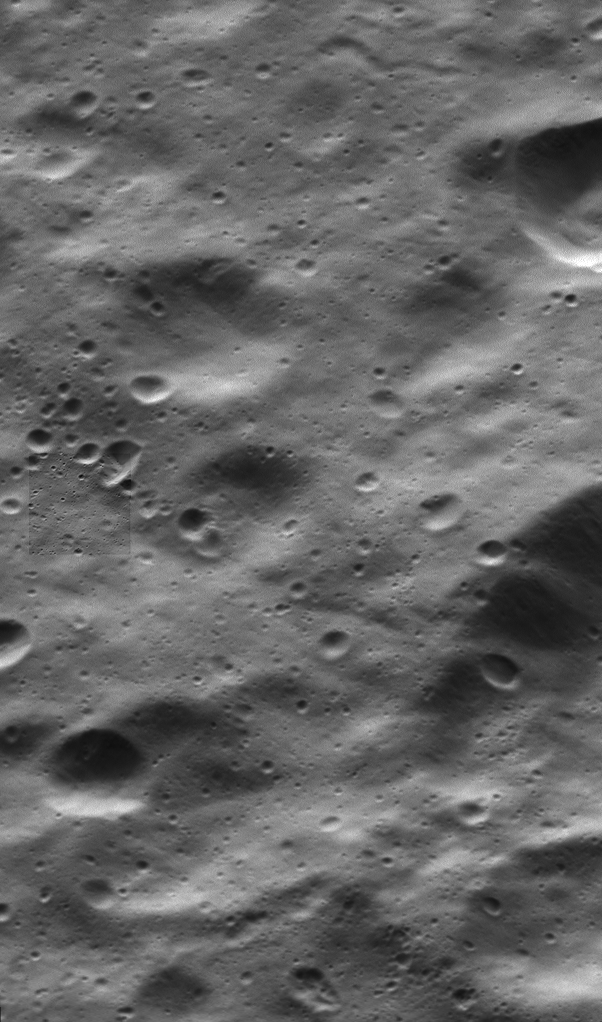

Cassini’s Closest Views of Dione I

NAC Image

This two-in-one view of Dione from NASA’s Cassini spacecraft includes the mission’s highest-resolution view of the Saturnian moon’s icy surface.

The view, from the spacecraft’s wide-angle camera (WAC), includes an inset view, near center left, from the narrow-angle camera (NAC). The NAC view (also available here at its full resolution) shows features about 10 times smaller than the WAC view.

The wide-angle camera view has an image scale of about 105 feet (32 meters) per pixel; the narrow-angle camera view has an image scale of about 10 feet (3 meters) per pixel. Sunlight illuminates the scene from top. North on Dione is down. The views were acquired in visible light at an altitude of 334 miles (537 kilometers) above Dione.

The images were acquired simultaneously during a close flyby of the icy moon on Aug. 17, 2015. The views were obtained near the time of Cassini’s closest approach to Dione during the encounter, like PIA19654. The NAC images in these two image releases are the highest resolution views of Dione’s surface acquired by Cassini.

The Cassini mission is a cooperative project of NASA, ESA (the European Space Agency) and the Italian Space Agency. The Jet Propulsion Laboratory, a division of the California Institute of Technology in Pasadena, manages the mission for NASA’s Science Mission Directorate, Washington. The Cassini orbiter and its two onboard cameras were designed, developed and assembled at JPL. The imaging operations center is based at the Space Science Institute in Boulder, Colorado.

Credit: NASA/JPL-Caltech/Space Science Institute